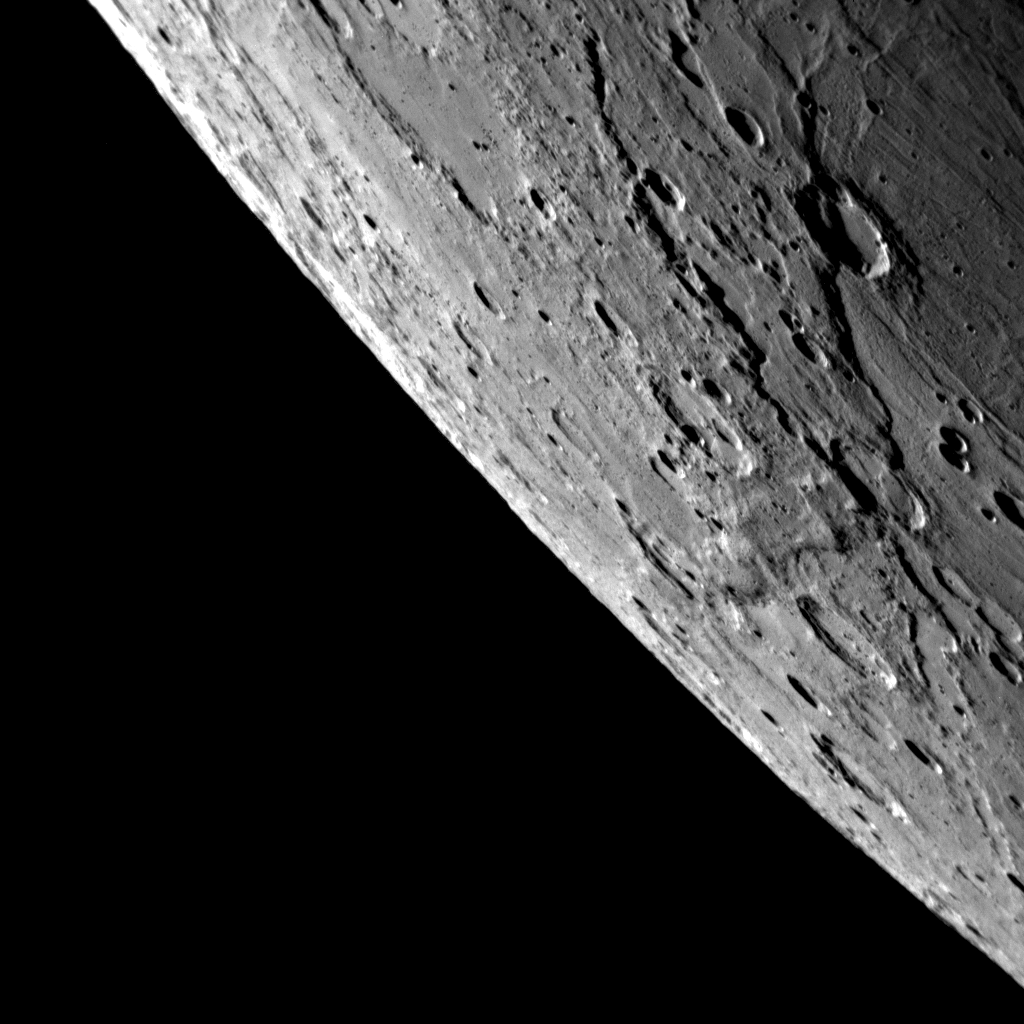

A Close-Up View of Previously Unseen Terrain

About 58 minutes before MESSENGER’s closest approach to Mercury, the NAC captured this close-up image of a portion of Mercury’s surface imaged by spacecraft for the first time during this flyby. This image is one of 44 in a high-resolution NAC mosaic taken of the approaching crescent-shaped Mercury, as seen at lower resolution in the optical navigation images (PIA11244) and the approach WAC color image set (PIA11247). The features in the foreground, near the right side of the image, are close to the terminator, the line between the sunlit dayside and dark night side of the planet, so shadows are long and prominent. Two very long scarps are visible in this region, and the scarps appear to crosscut each other. The easternmost scarp also cuts through a crater, showing that it formed after the impact that created the crater. Other neighboring impact craters, such as in the upper left of this image, appear to be filled with smooth plains material. The MESSENGER team has only had a few hours to examine these intriguing features, and, currently, more images from the flyby are still streaming back to Earth.

Date Acquired: October 6, 2008
Image Mission Elapsed Time (MET): 131766396
Instrument: Narrow Angle Camera (NAC) of the Mercury Dual Imaging System (MDIS)
Resolution: about 0.5 kilometers/pixel (0.3 miles/pixel) in the upper right portion of the image
Scale: The crater near the upper right of the image is about 50 kilometers (30 miles) in diameter
Spacecraft Altitude: 17,100 kilometers (10,600 miles)

These images are from MESSENGER, a NASA Discovery mission to conduct the first orbital study of the innermost planet, Mercury. For information regarding the use of images, see the MESSENGER image use policy.

Credit: NASA/Johns Hopkins University Applied Physics Laboratory/Carnegie Institution of Washington